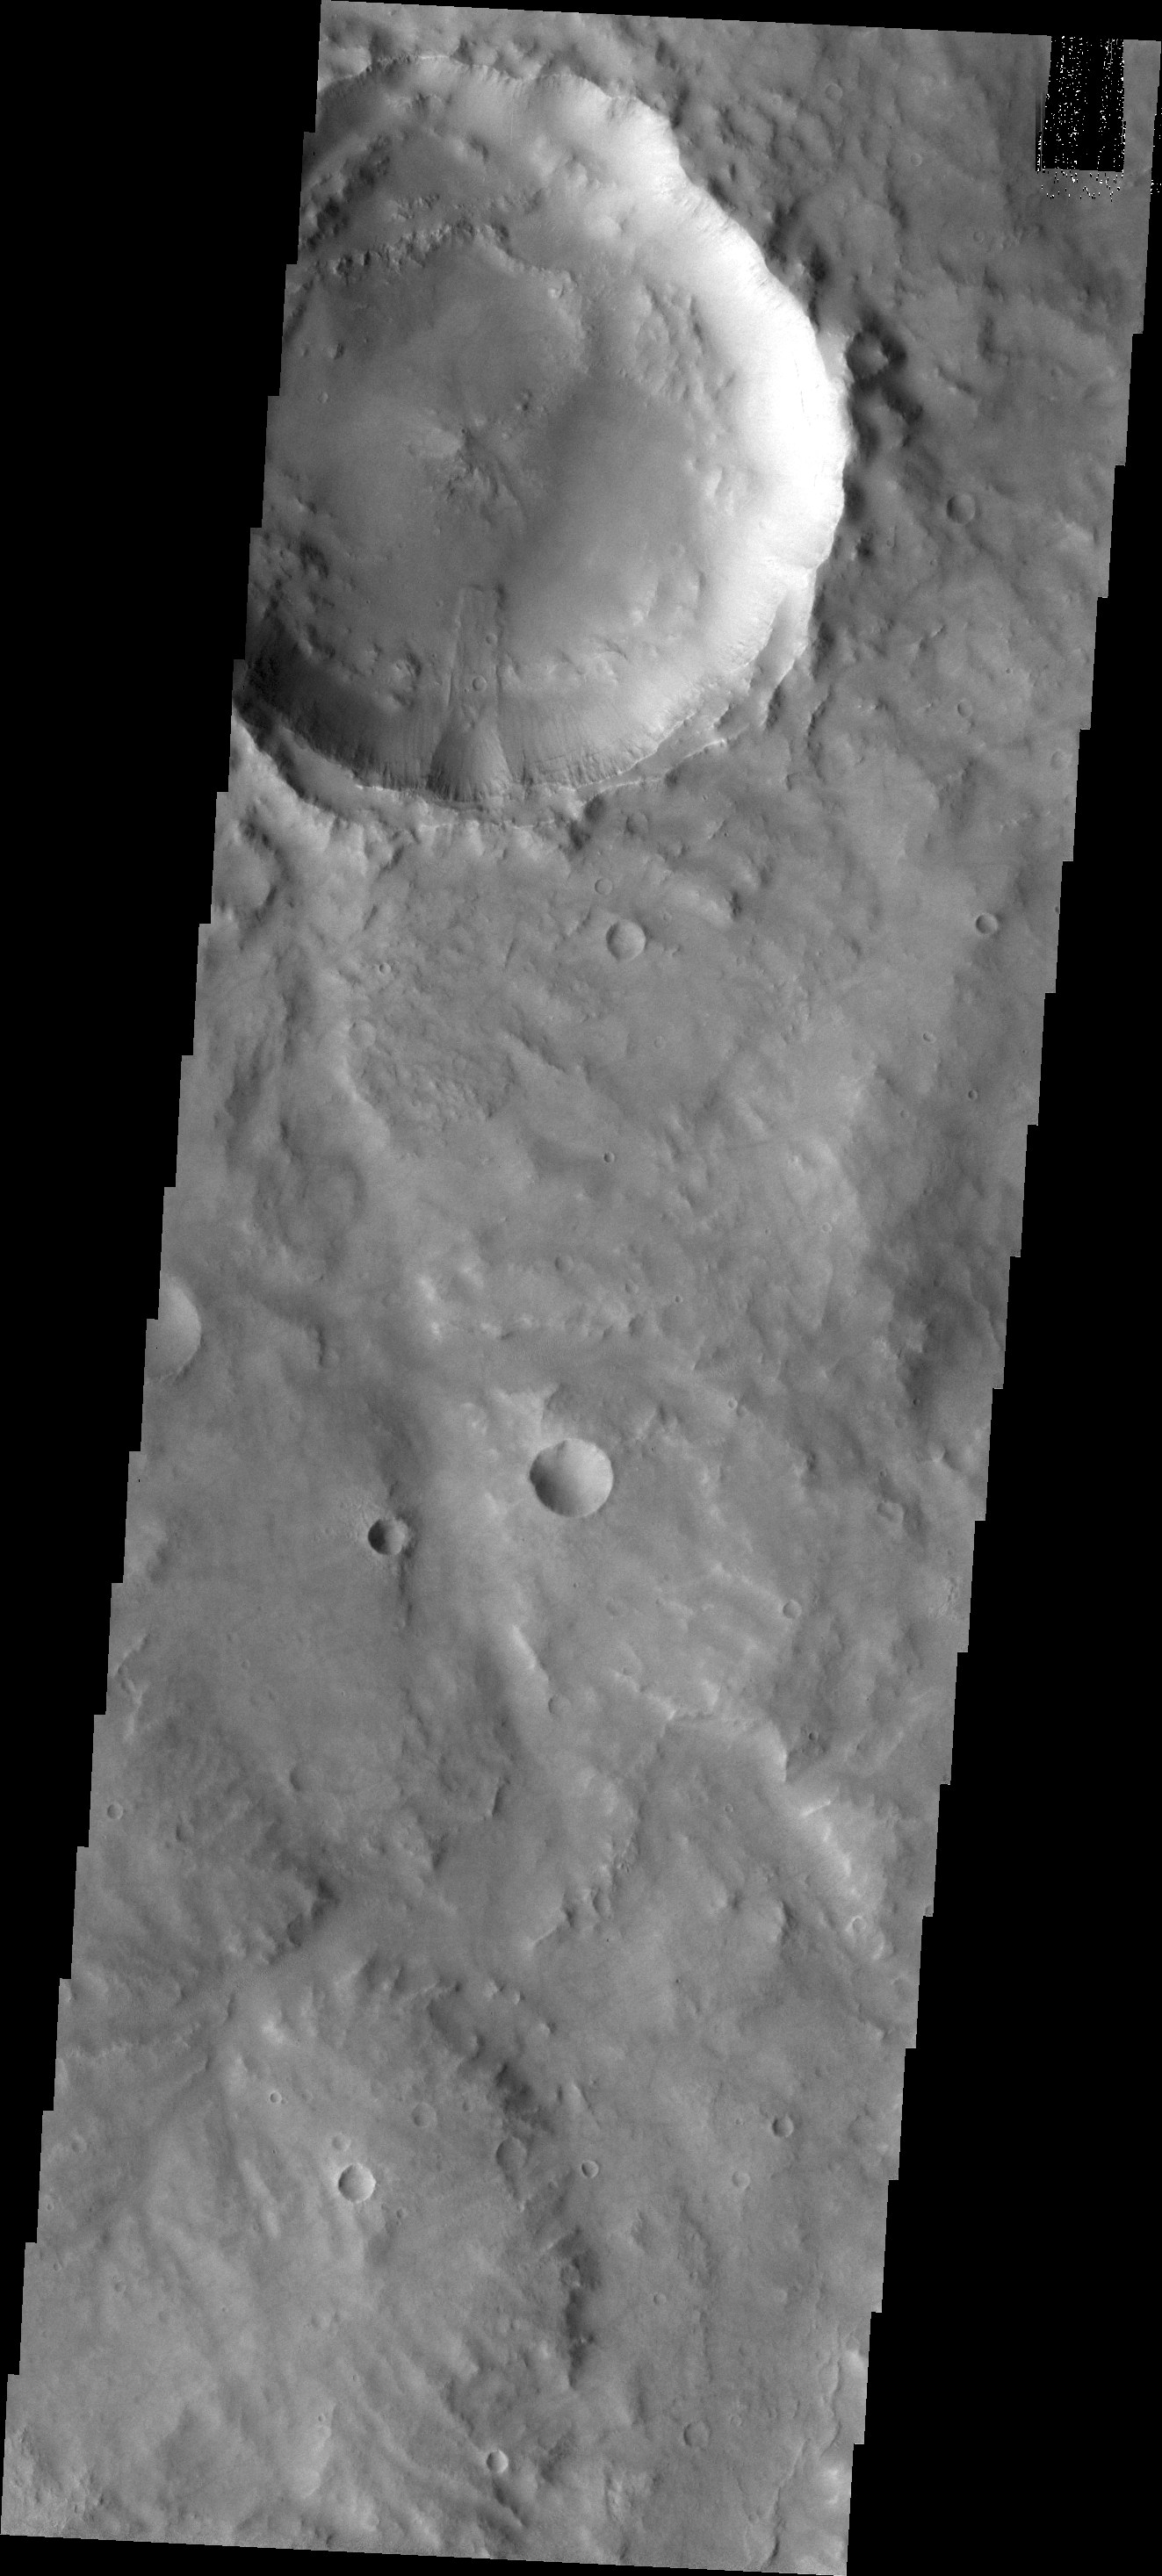

Landslide in Margaritifer Terra

A landslide occurred from the rim of this unnamed crater in Margaritifer Terra.

Credit: NASA/JPL/ASU